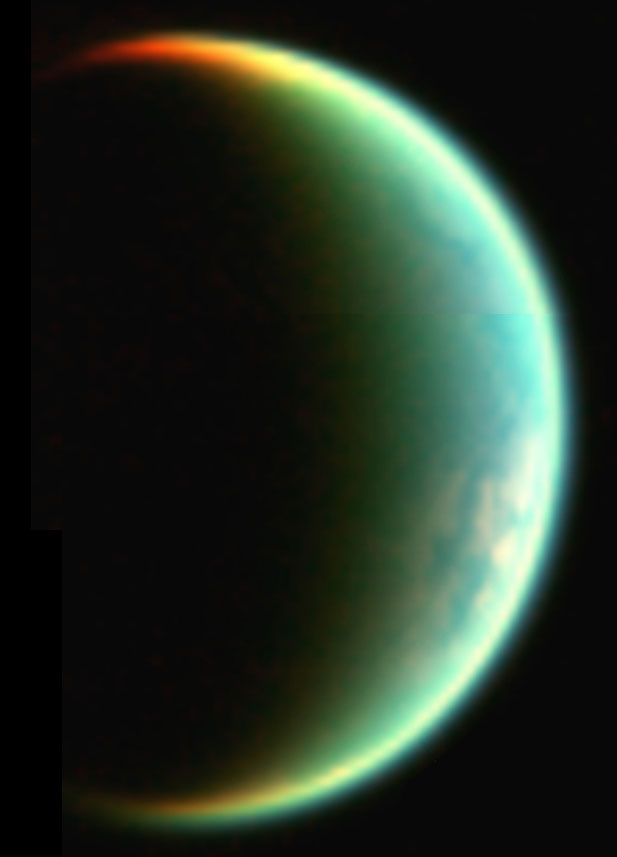

Titan’s Crescent View

This composite image, composed of two images taken with Cassini’s visual and infrared mapping spectrometer, shows a crescent view of Saturn’s moon Titan.

The data were obtained during a flyby on July 22, 2006, at a distance of 15,700 kilometers (9,700 miles) from Titan. The image was constructed from images taken at wavelengths of 1.26 microns shown in blue, 2 microns shown in green, and 5 microns shown in red.

The Cassini-Huygens mission is a cooperative project of NASA, the European Space Agency and the Italian Space Agency. The Jet Propulsion Laboratory, a division of the California Institute of Technology in Pasadena, manages the mission for NASA’s Science Mission Directorate, Washington, D.C. The Cassini orbiter was designed, developed and assembled at JPL. The Visual and Infrared Mapping Spectrometer team is based at the University of Arizona where this image was produced.

Credit: NASA/JPL/University of Arizona